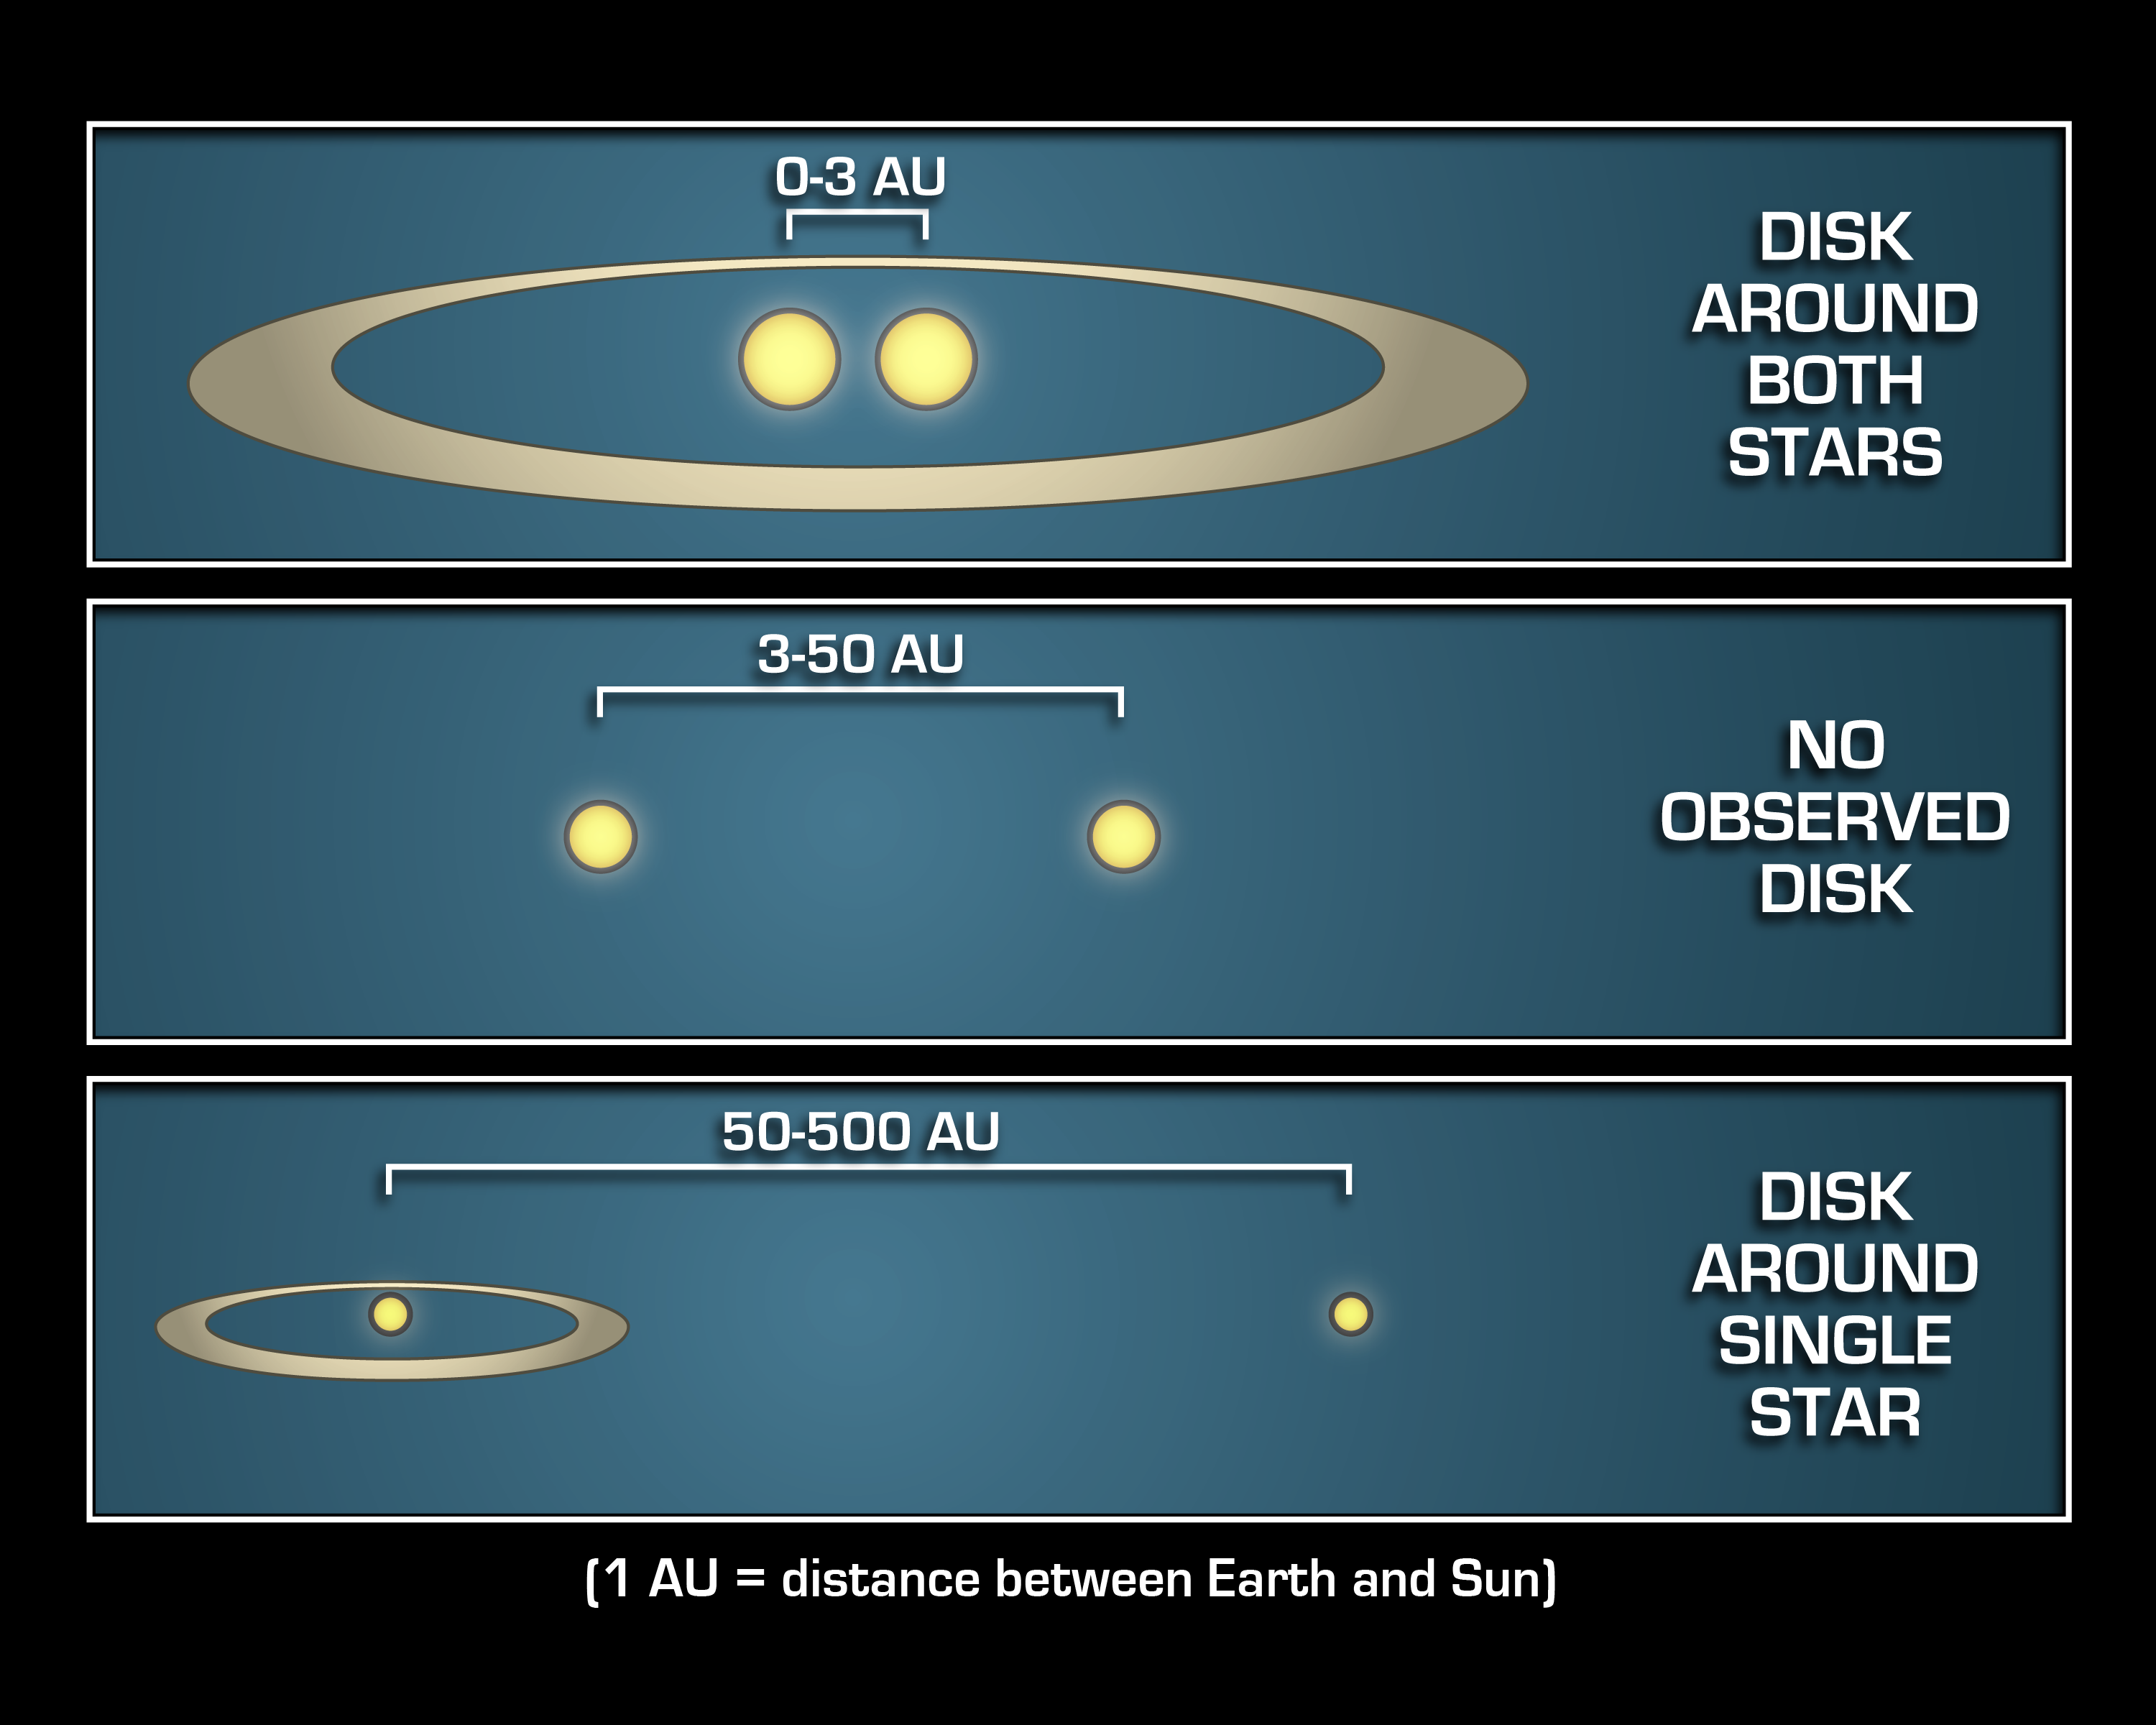

Where Planets Take up Residence

This diagram illustrates that mature planetary systems like our own might be more common around twin, or binary, stars that are either really close together, or really far apart.

NASA's Spitzer Space Telescope observed that debris disks, which are signposts of mature planetary systems, are more abundant around the tightest and widest of binary stars it studied. Specifically, the infrared telescope found significantly more debris disks around binary stars that are 0 to 3 astronomical units apart (top panel) and 50 to 500 astronomical units apart (bottom panel) than binary stars that are 3 to 50 astronomical units apart (middle panel). An astronomical unit is the distance between Earth and the sun.

In other words, if two stars are as far apart from each other as the sun is from Jupiter (5 astronomical units) or Pluto (40 astronomical units), they would be unlikely to host a family of planetary bodies.

The Spitzer data also revealed that debris disks circle all the way around both members of a close-knit binary (top panel), but only a single member of a wide duo (bottom panel). This could explain why the intermediately spaced binary systems (middle panel) can be inhospitable to planetary disks: they are too far apart to support one big disk around both stars, and they are too close together to have enough room for a disk around just one star.

Credit: NASA/JPL-Caltech/T. Pyle (SSC)